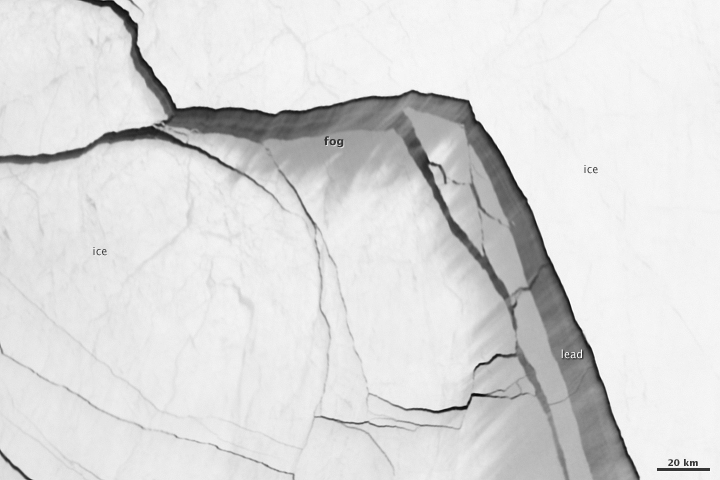

Extensive Ice Fractures in the Beaufort Sea [detail]

The Visible Infrared Imaging Radiometer Suite (VIIRS) on the Suomi NPP satellite captured this view of extensive sea-ice fracturing off the northern coast of Alaska. The event began in late-January and spread west toward Banks Island throughout February and March 2013. Visualizations of the Arctic often give the impression that the ice cap is a continuous sheet of stationary, floating ice. In fact, it is a collection of smaller pieces that constantly shift, crack, and grind against one another as they are jostled by winds and ocean currents. Especially during the summer—but even during the height of winter—cracks—or leads—open up between pieces of ice. That was what was happening on the left side of the animation (seen here: bit.ly/10kE7sh) in late January. A high-pressure weather system was parked over the region, producing warmer temperatures and winds that flowed in a southwesterly direction. That fueled the Beaufort Gyre, a wind-driven ocean current that flows clockwise. The gyre was the key force pulling pieces of ice west past Point Barrow, the northern nub of Alaska that protrudes into the Beaufort Sea. “A fracturing event in this area is not unusual because the Beaufort Gyre tends to push ice away from Banks Island and the Canadian Archipelago,” explained Walt Meier of the National Snow & Ice Data Center (NSIDC). “Point Barrow can act like a ‘pin point’ where the ice catches and fractures to the north and east.” In February, however, a series of storms passing over central Alaska exacerbated the fracturing. Strong westerly winds prompted several large pieces of ice to break away in an arc-shaped wave that moved progressively east. By the end of February, large pieces of ice had fractured all the way to the western coast of Banks Island, a distance of about 1,000 kilometers (600 miles). The data used to create the animation came from the longwave infrared (thermal) portion of the electromagnetic spectrum, so the animation illustrates how much heat the surface was emitting as VIIRS surveyed the area. Cooler areas (sea ice) appear white, while warmer areas (open water) are dark. The light gray plume near the cracks is warmer, moister air escaping from the ocean and blowing downwind. Clouds do not show up well in the VIIRS thermal band, so the storms that fueled the fracturing are not readily visible. While fracturing events are common, few events sprawl across such a large area or produce cracks as long and wide as those seen here. The age of the sea ice in this area was one of the key reasons this event became so widespread. “The region is covered almost completely by seasonal or first-year ice—ice that has formed since last September,” said Meier. “This ice is thinner and weaker than the older, multi-year ice, so it responds more readily to winds and is more easily broken up.” NASA Earth Observatory images by Jesse Allen using VIIRS day-night band data from the Suomi National Polar-orbiting Partnership. Suomi NPP is the result of a partnership between NASA, the National Oceanic and Atmospheric Administration, and the Department of Defense.

Credit: NASA Earth Observatory